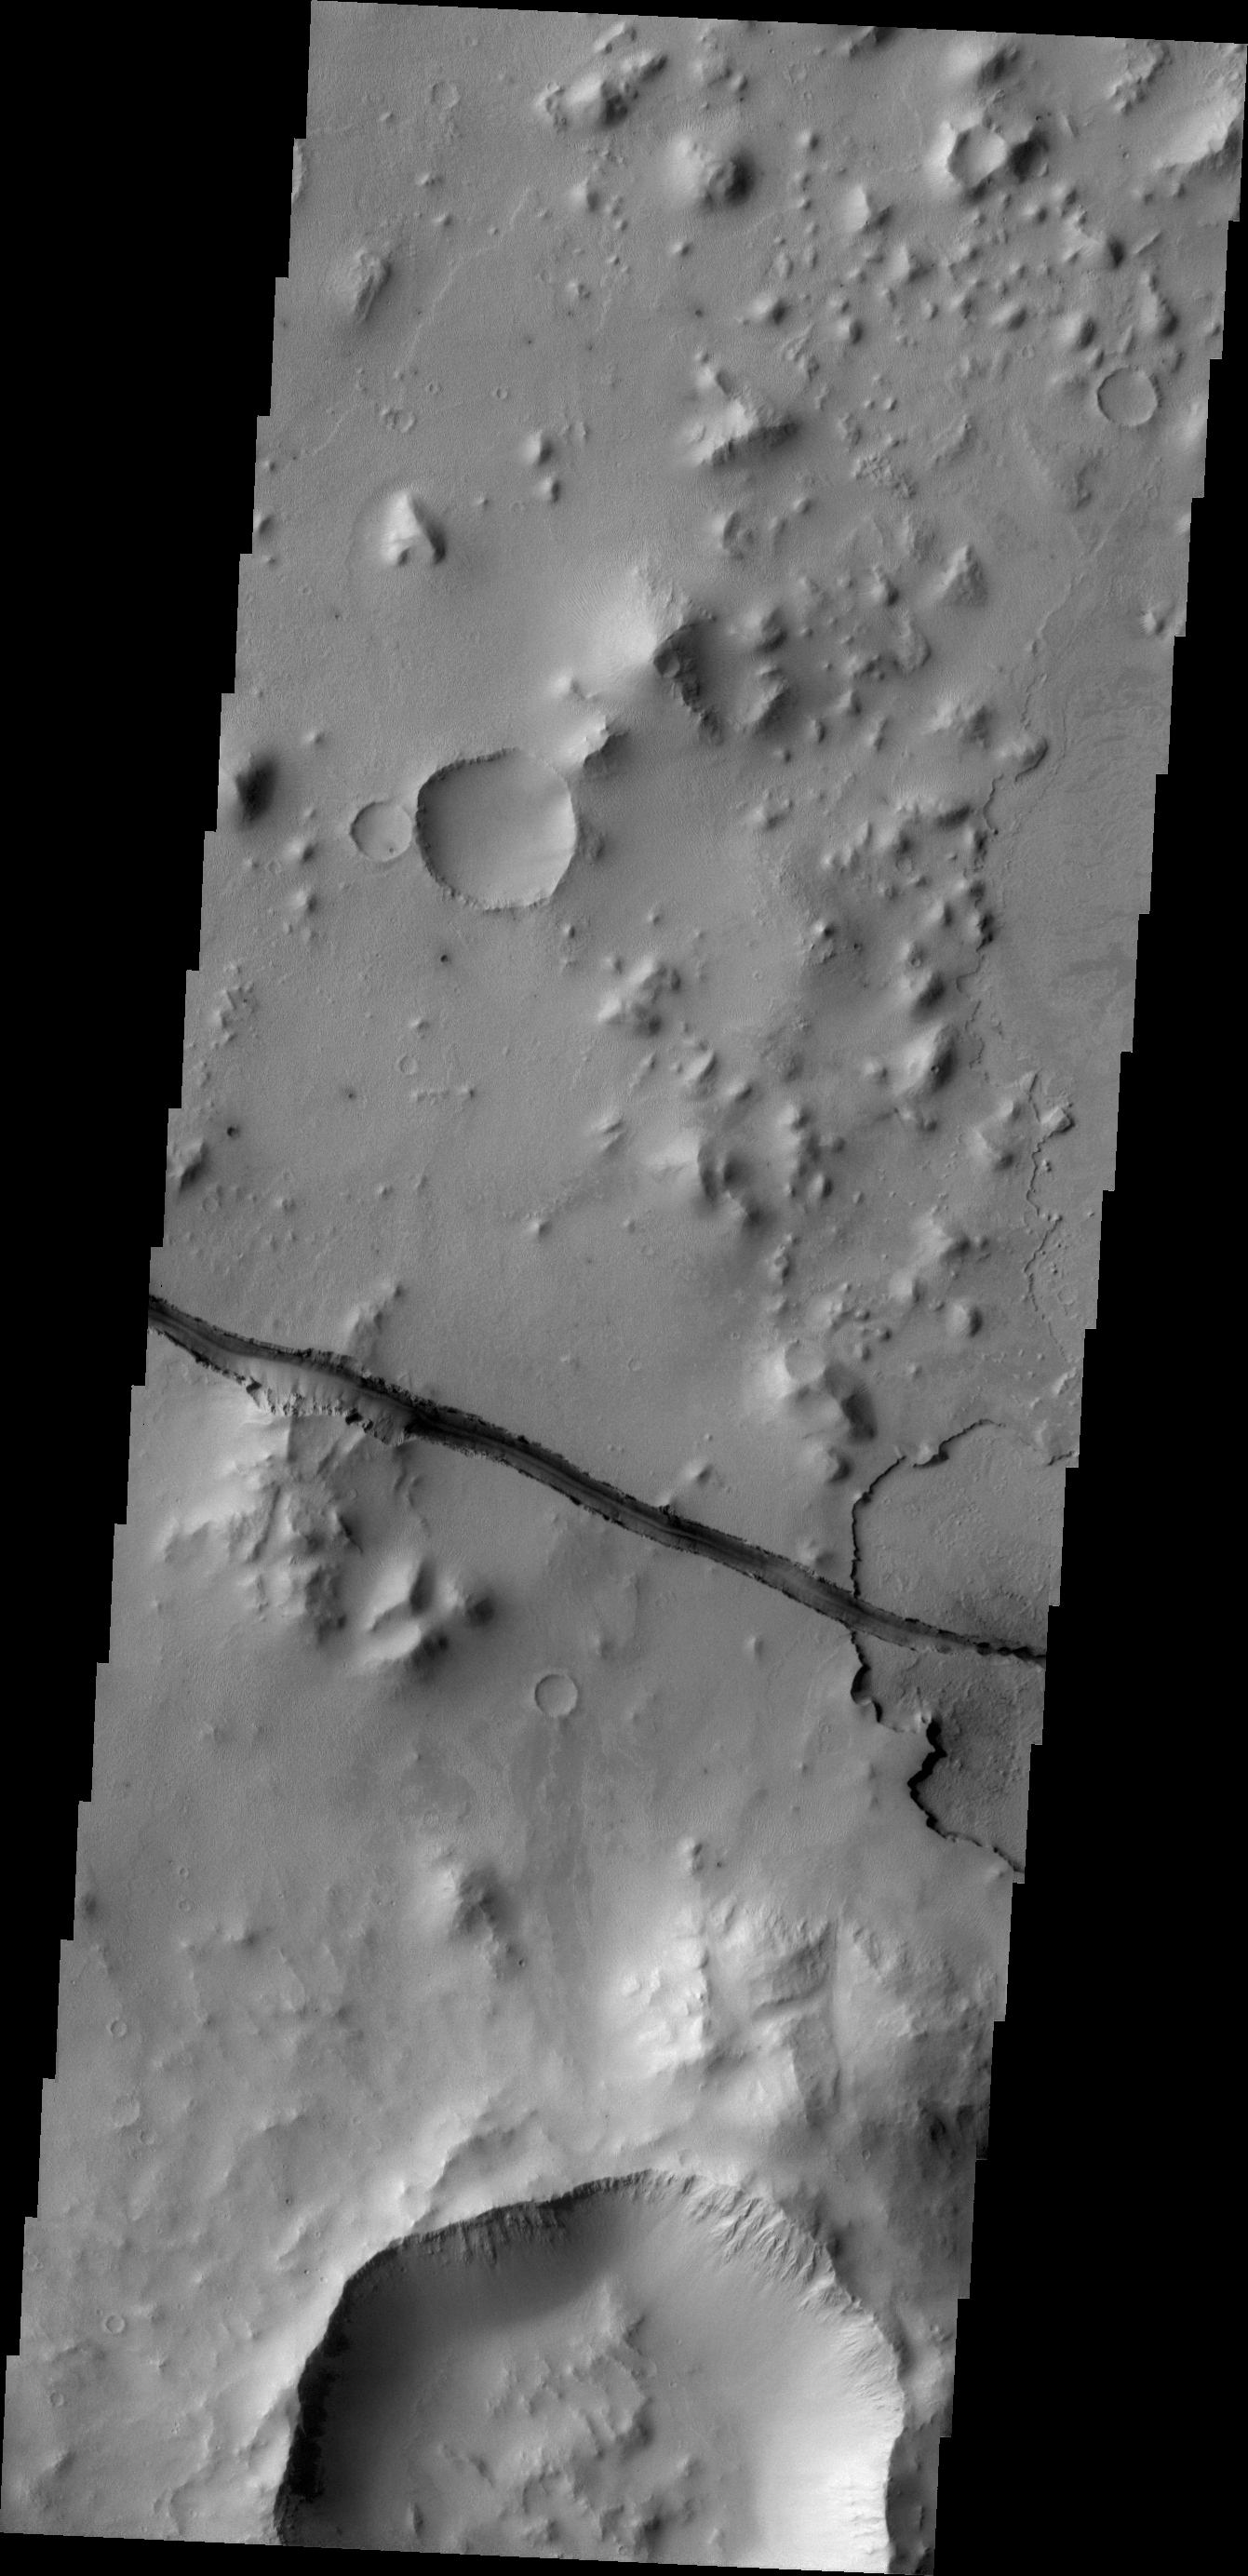

Cerberus Fossae Fracture

The fracture is this image cuts right through a hill, indicating tremendous tectonic stresses were at work to create this feature.

Credit: NASA/JPL/ASU